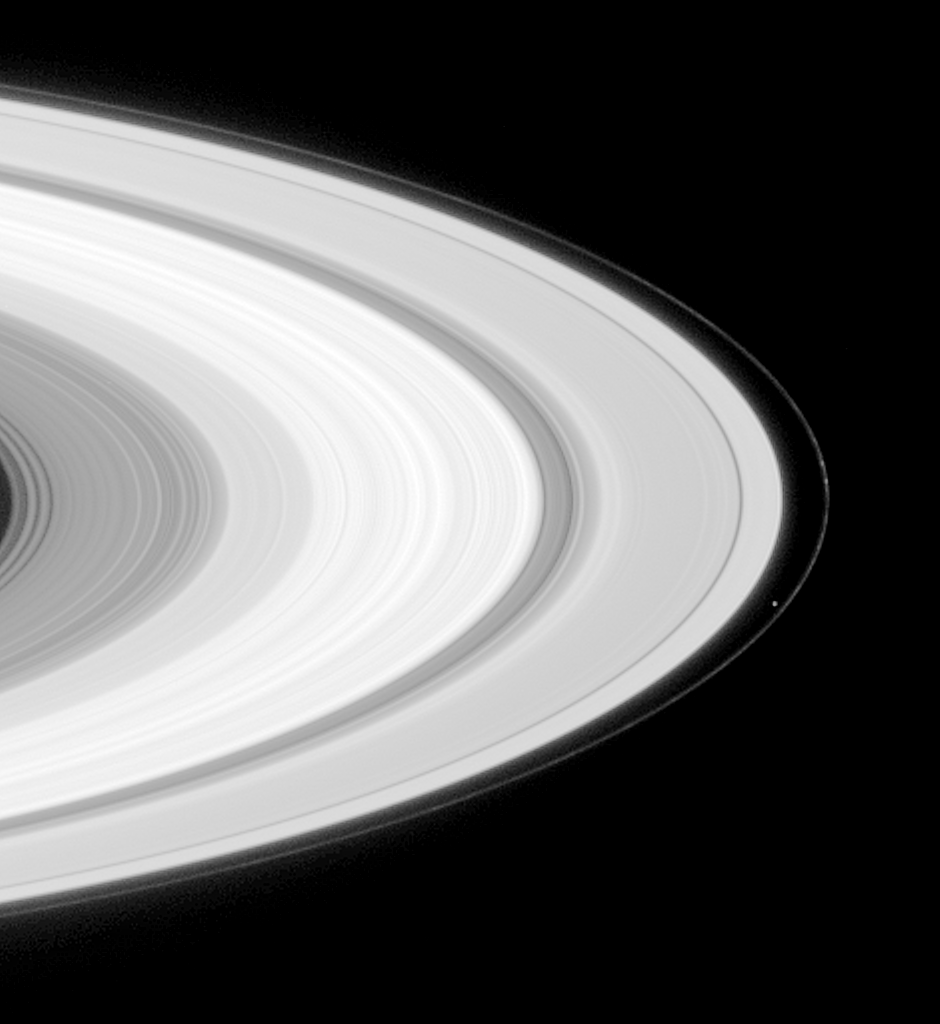

Prometheus and Knots in the F Ring

Saturn’s moon Prometheus is seen orbiting inside the planet’s F-ring, which exhibits some of the knotted structure for which it is renowned. Near the center, separating the A and B rings is the famous Cassini division. The image was taken with the Cassini narrow angle camera on May 10, 2004, at a distance of 27 million kilometers (16.8 million miles) from Saturn. Image scale is 161 kilometers (100 miles) per pixel. Prometheus is 102 kilometers (63 miles) across. The image has been contrast-enhanced and magnified to aid visibility.

The Cassini-Huygens mission is a cooperative project of NASA, the European Space Agency and the Italian Space Agency. The Jet Propulsion Laboratory, a division of the California Institute of Technology in Pasadena, manages the Cassini-Huygens mission for NASA’s Office of Space Science, Washington, D.C. The Cassini orbiter and its two onboard cameras, were designed, developed and assembled at JPL. The imaging team is based at the Space Science Institute, Boulder, Colo.

Credit: NASA/JPL/Space Science Institute